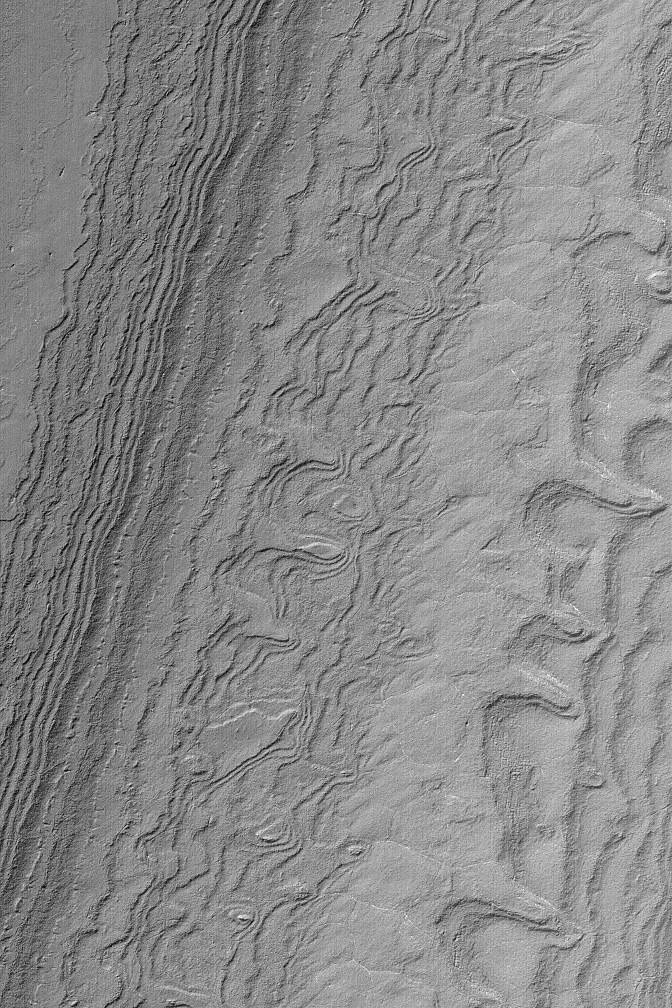

South Polar Layered Slope

MGS MOC Release No. MOC2-559, 29 November 2003

Both the north and south polar regions of Mars exhibit thick deposits of layered sediment. These have been known since the Mariner 9 (1972) and Viking (1976-1980) orbiter missions. The layered deposits are considered to contain a record of climate changes that occurred in the relatively recent martian past, but most of that record will have to wait until some time in the future when a lander or people can go there to study them. Meanwhile, pictures such as this from the Mars Global Surveyor (MGS) Mars Orbiter Camera (MOC) provide opportunities to view the layers where they are exposed on slopes. Here, numerous layers have been exposed by erosion in the south polar region. The picture was obtained in October 2003 and is located near 86.4°S, 112.4°W. The image covers an area 3 km (1.9 mi) wide, and is illuminated by sunlight from the upper left.

Credit: NASA/JPL/Malin Space Science Systems